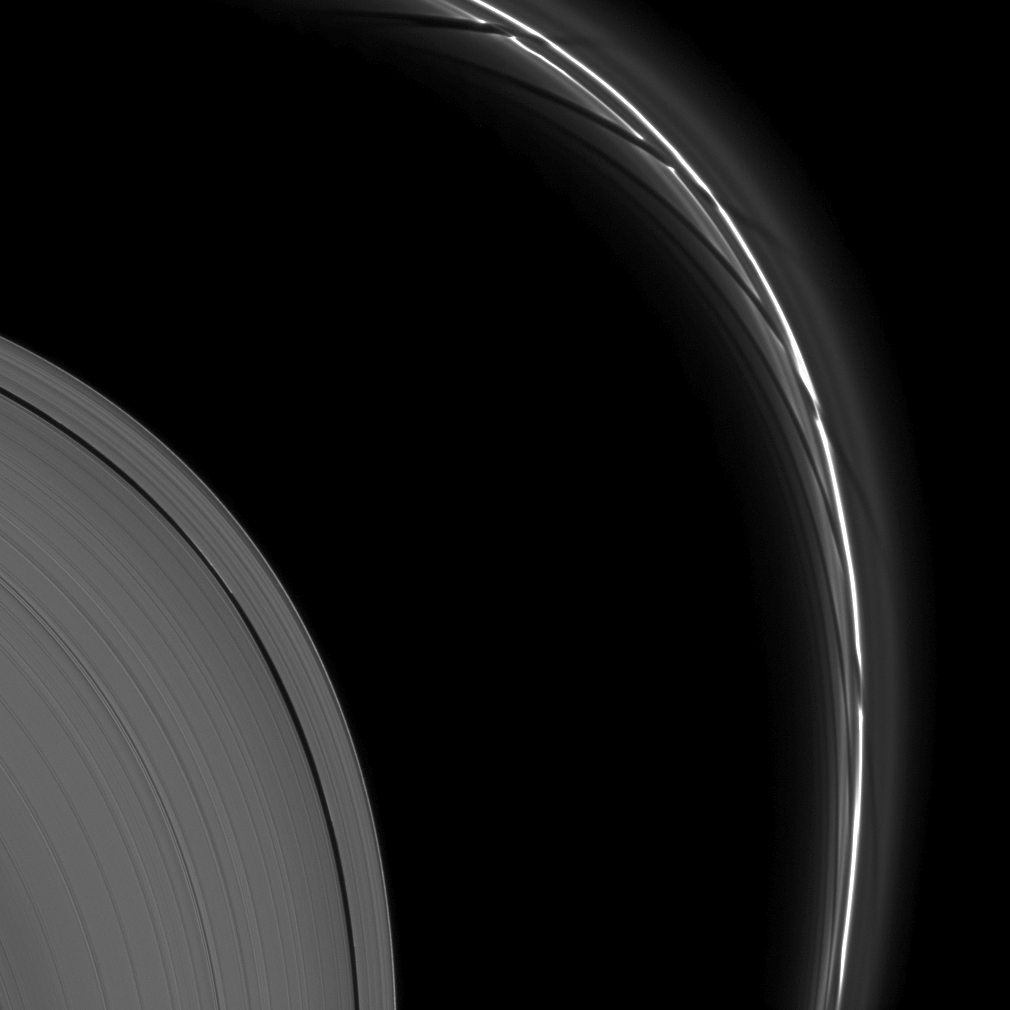

Prometheus’ Trail

The effects of the moon Prometheus create intricate formations in Saturn’s thin F ring.

The gravity of potato-shaped Prometheus (86 kilometers, or 53 miles across) periodically creates streamer-channels in the F ring. See PIA10461 and PIA10593 to learn more. To watch a movie of this process, see PIA08397.

This view looks toward the unilluminated side of the rings from about 9 degrees above the ringplane. The image was taken in visible light with the Cassini spacecraft narrow-angle camera on May 26, 2009. The view was acquired at a distance of approximately 922,000 kilometers (573,000 miles) from Saturn and at a Sun-Saturn-spacecraft, or phase, angle of 27 degrees. Image scale is 5 kilometers (3 miles) per pixel.

The Cassini-Huygens mission is a cooperative project of NASA, the European Space Agency and the Italian Space Agency. The Jet Propulsion Laboratory, a division of the California Institute of Technology in Pasadena, manages the mission for NASA’s Science Mission Directorate, Washington, D.C. The Cassini orbiter and its two onboard cameras were designed, developed and assembled at JPL. The imaging operations center is based at the Space Science Institute in Boulder, Colo.

Credit: NASA/JPL/Space Science Institute